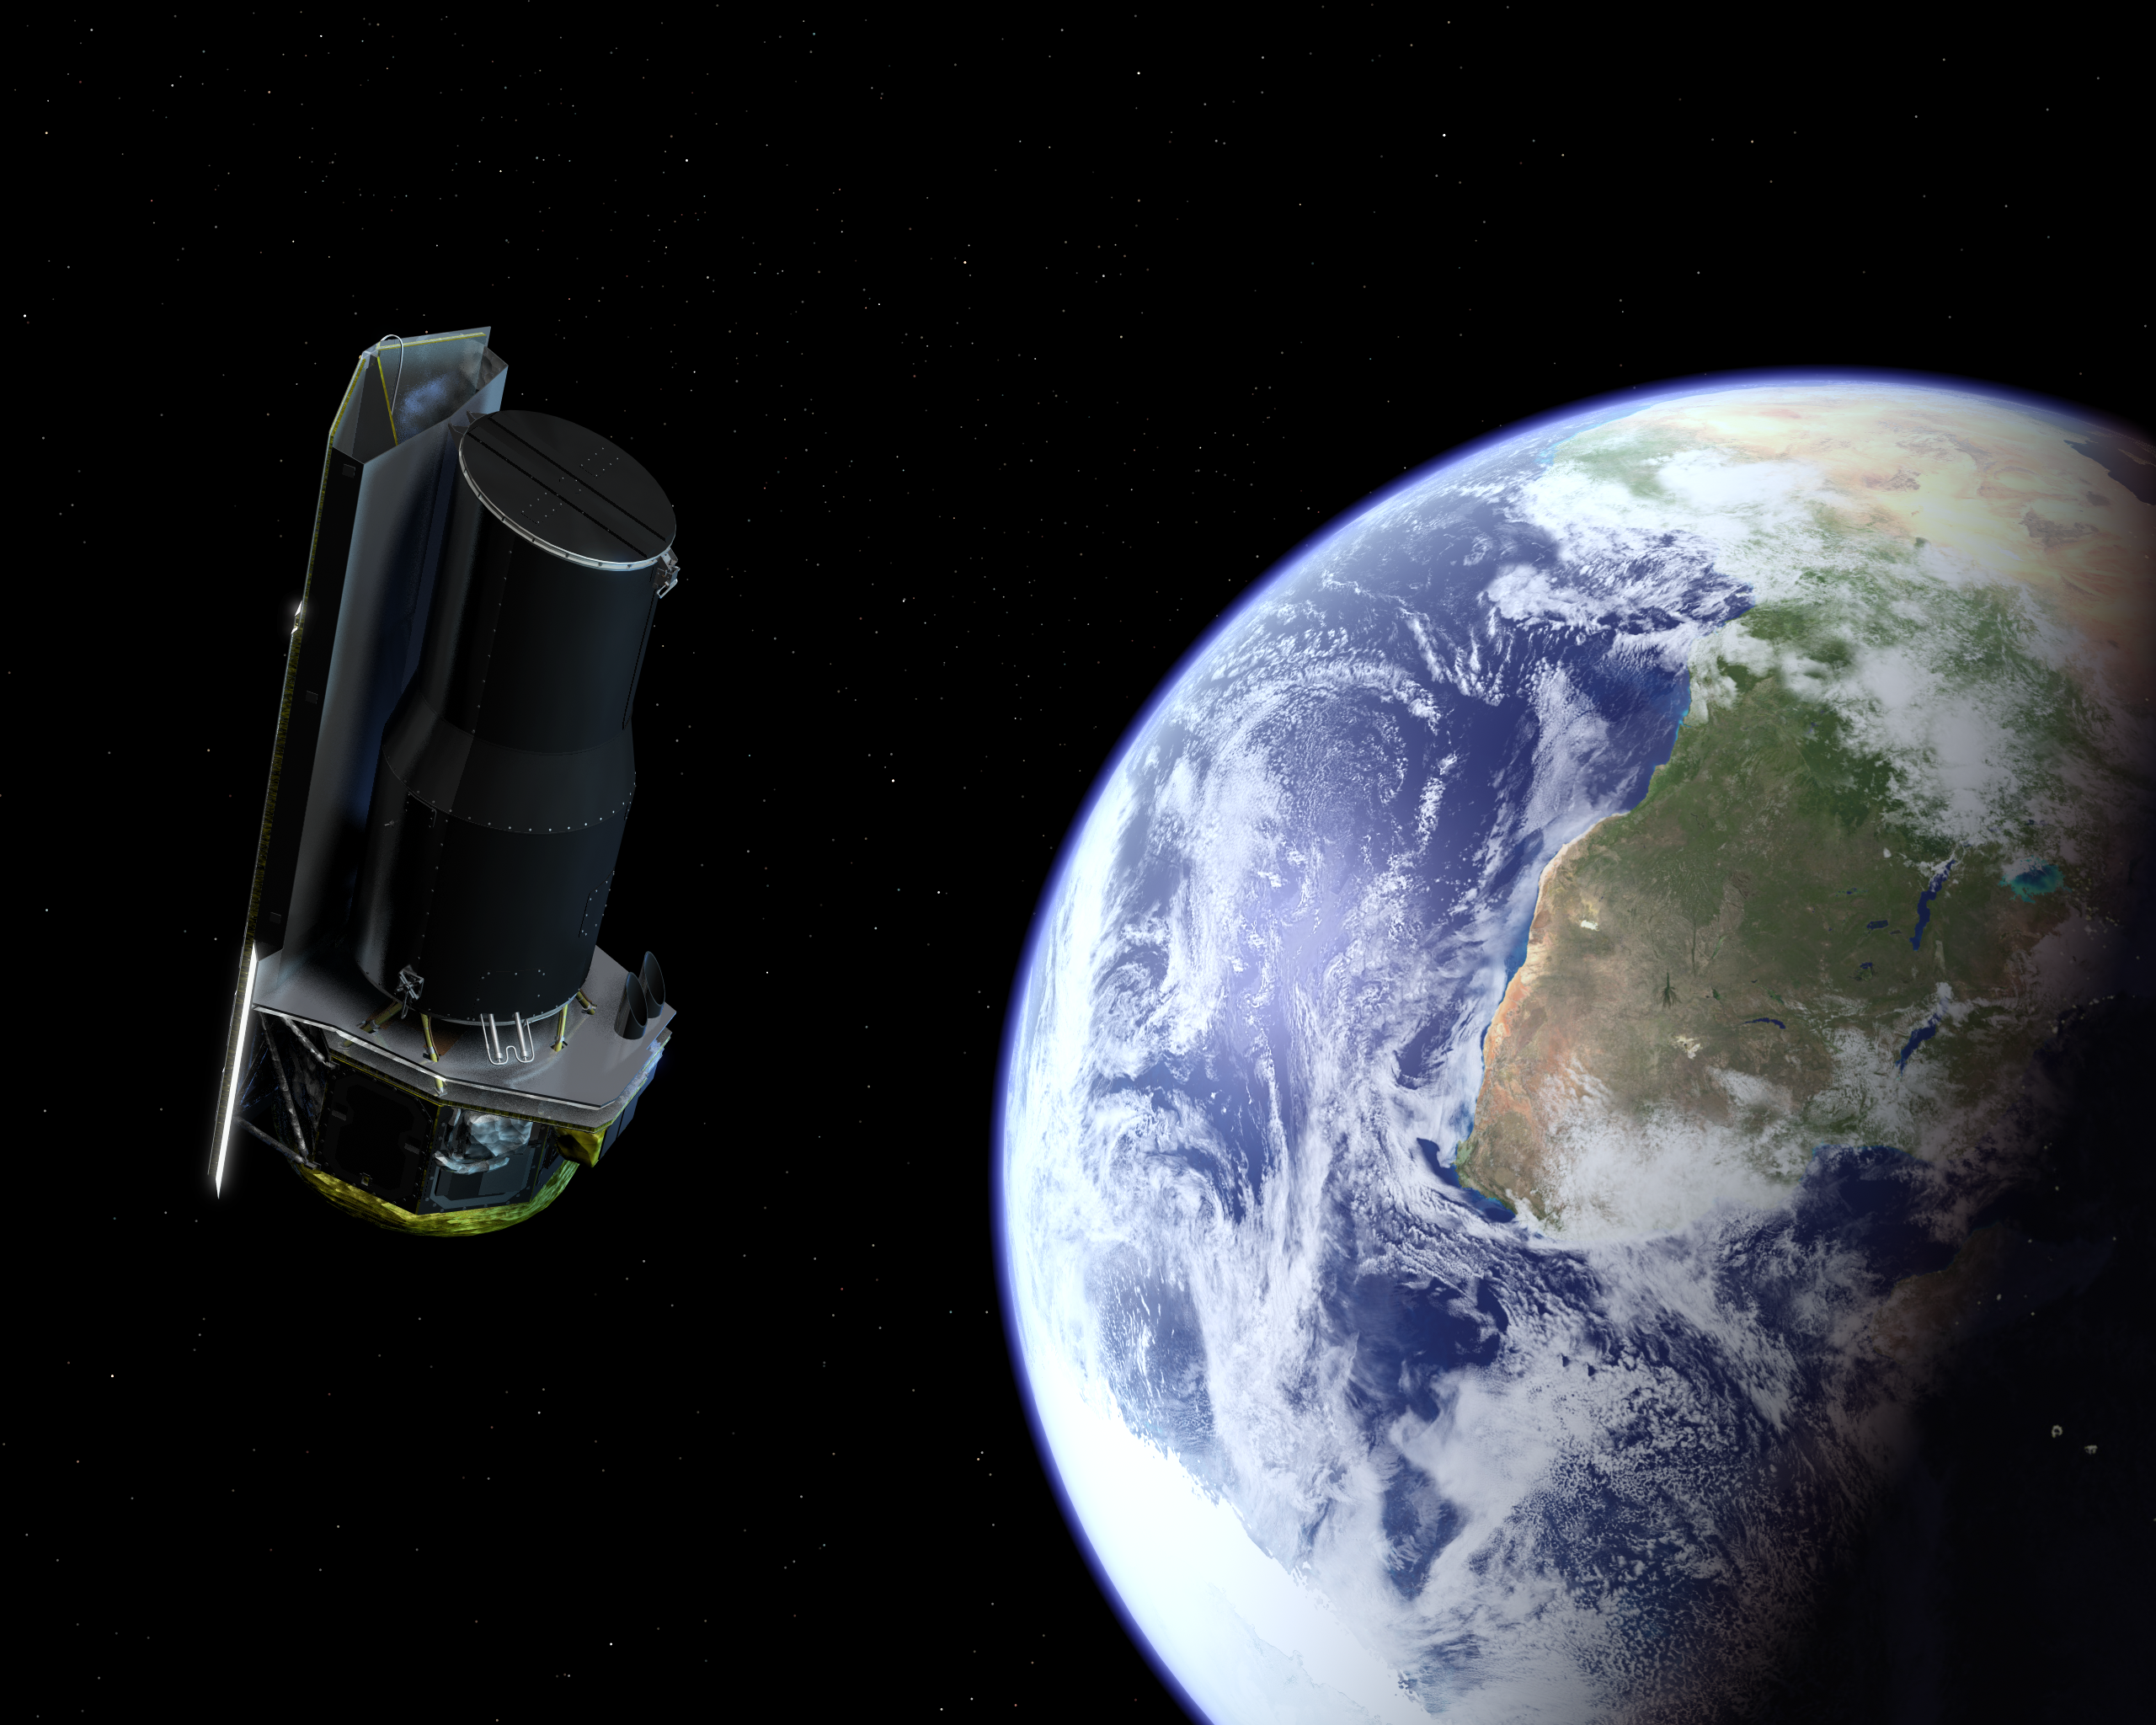

Spitzer Departing the Earth Soon After Launch

The Spitzer Space Telescope departing the Earth soon after launch. Africa is prominently visible. The radio dish facilities at Hartebeesthoek, South Africa, played a vital role in early communications after launch.

Credit: NASA/JPL-Caltech/R. Hurt (SSC)